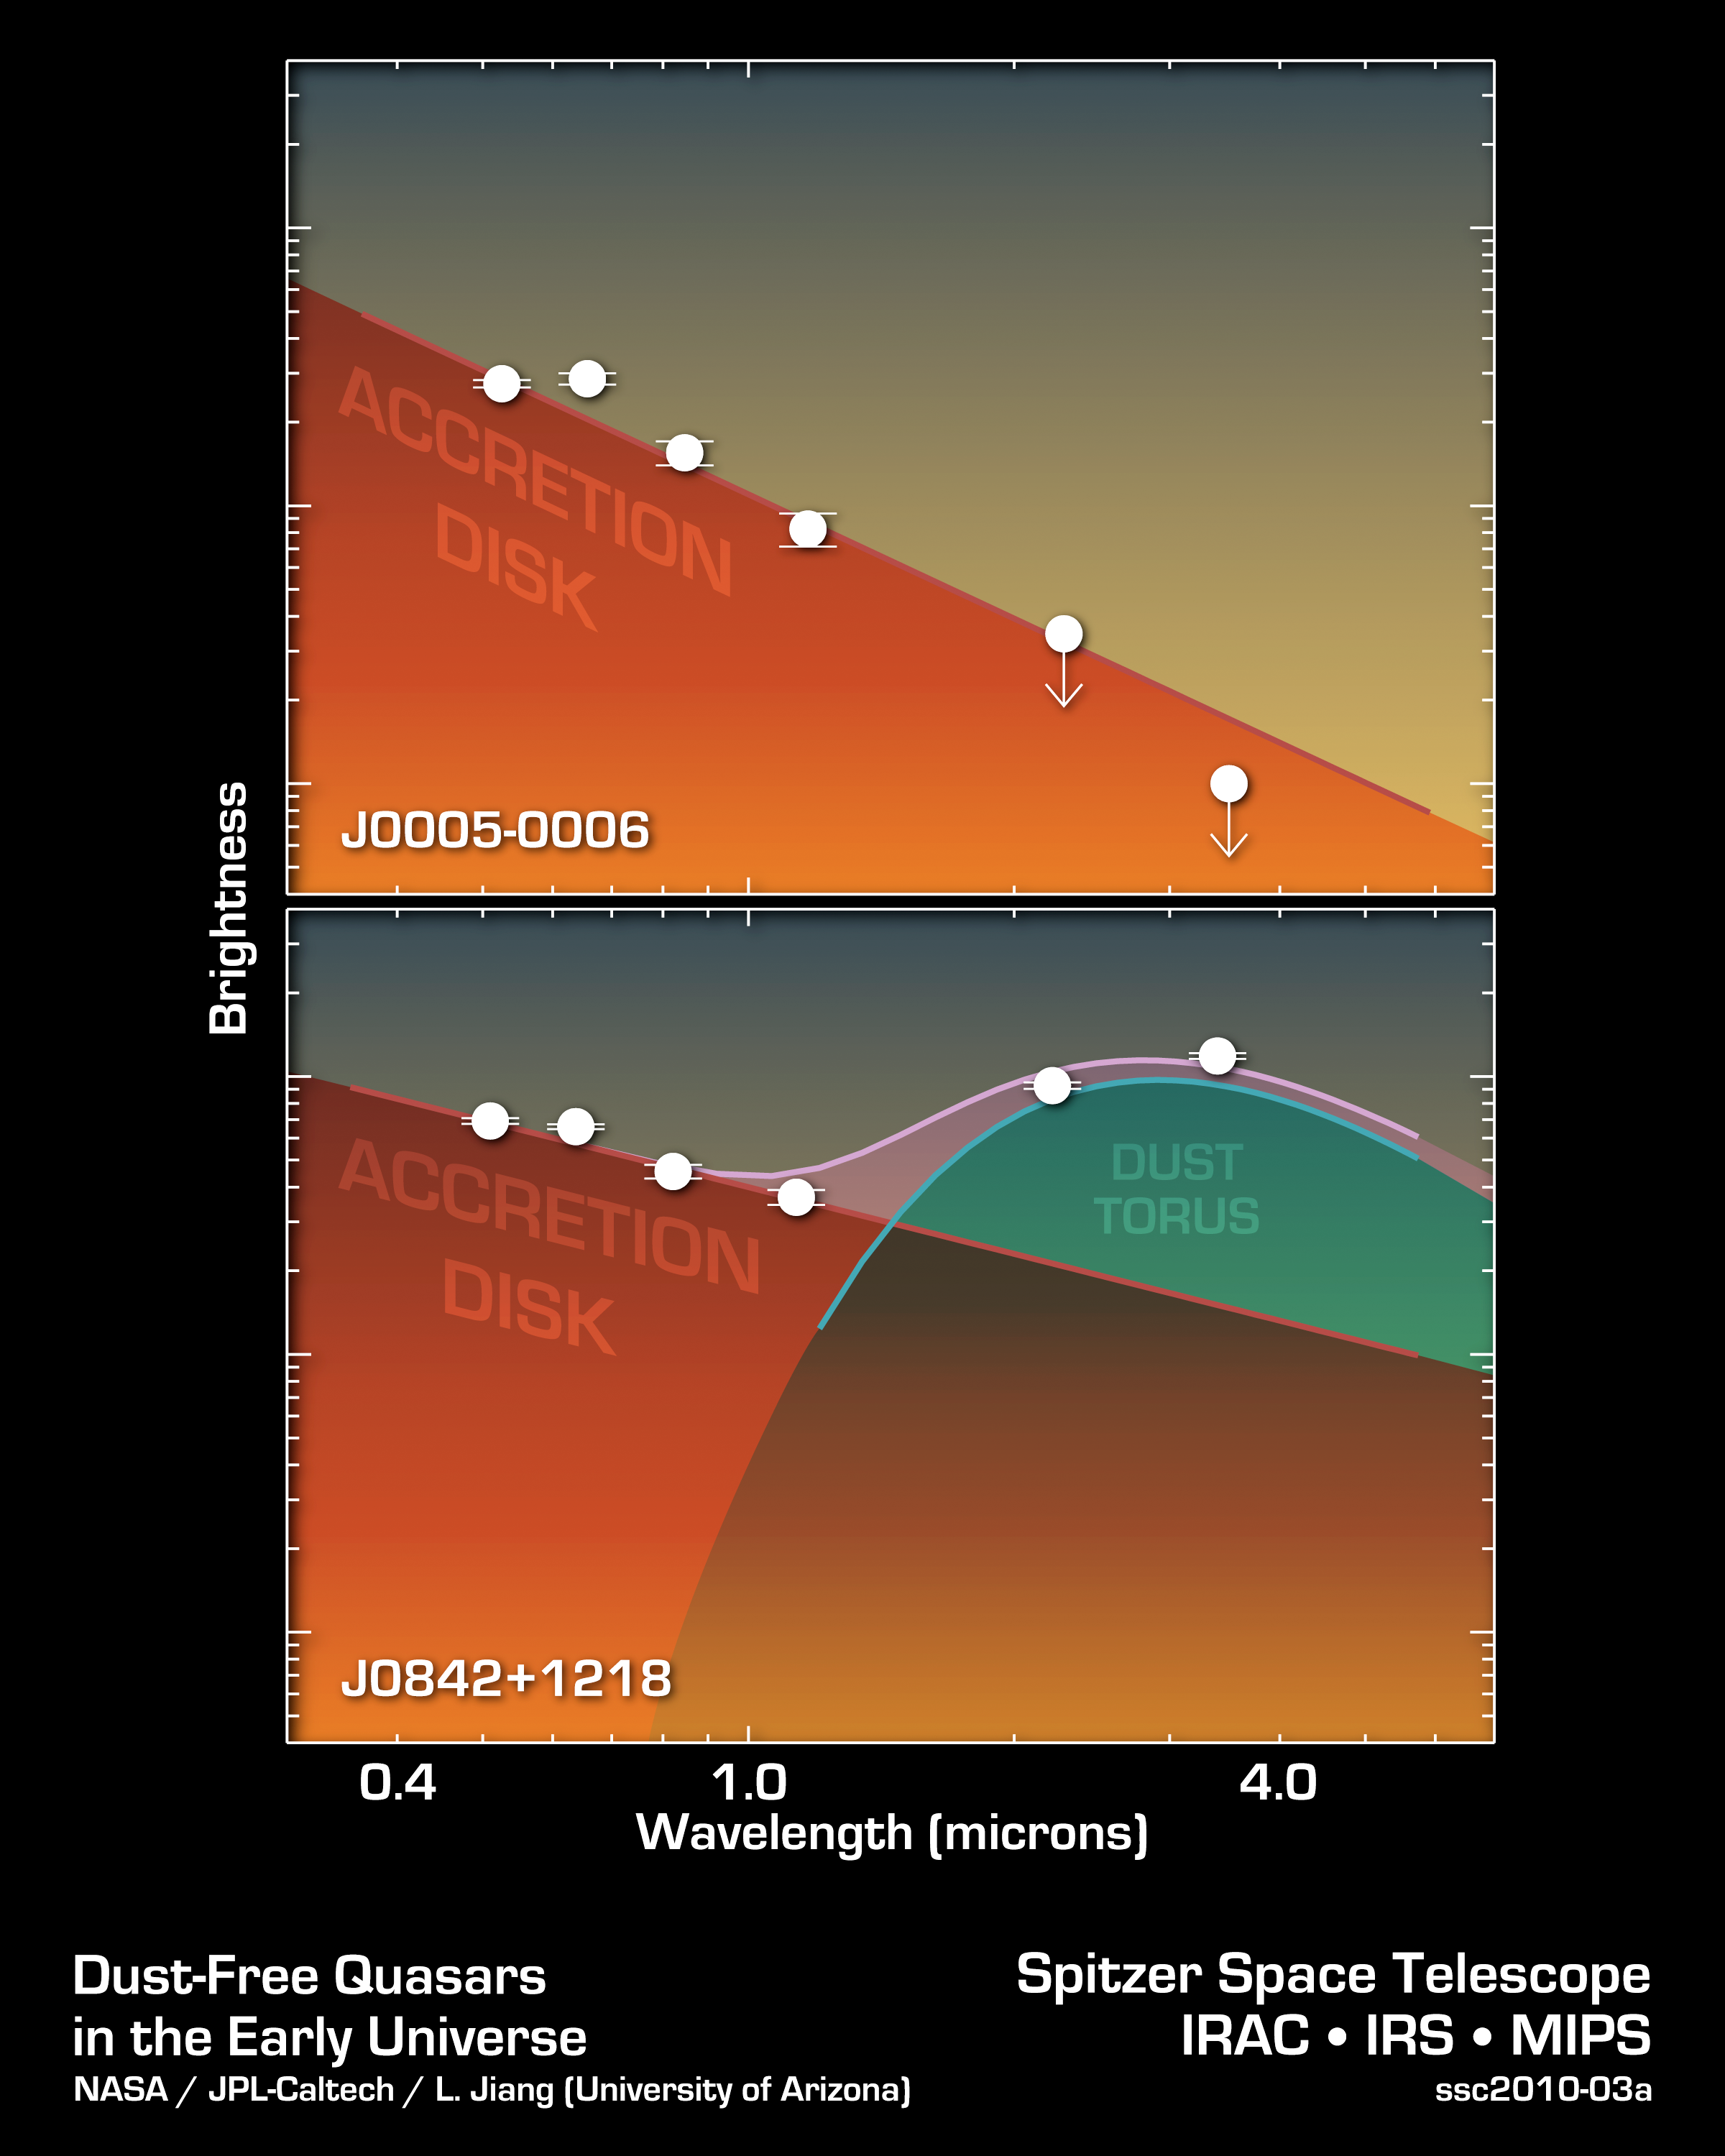

How to Spot a Primitive Black Hole

These two data plots from NASA’s Spitzer Space Telescope show a primitive supermassive black hole (top) compared to a typical one. As the data show, the typical supermassive black hole, called J0842+1218, exhibits the signs of a surrounding ring of dust, a feature that appears at longer wavelengths of infrared light. The primitive object, called J0005-0006, lacks a dusty torus.

These Spitzer data, along with other observations not shown here, led to the discovery of the two most primitive supermassive black holes known, J0005-0006 and J0303-0019. Both objects are about 13 billion light-years away.

Usually, a supermassive black hole is surrounded by an accretion disk, which itself is surrounded by a dark doughnut-like dusty structure called a dust torus. But for the primitive black holes, the dust tori are missing and only gas disks are observed. This is because the early universe was clean as a whistle. Enough time had not passed for molecules to clump together into dust particles. Some black holes forming during this era thus started out lacking dust. As they grew, gobbling up more and more mass, they are thought to have accumulated dusty rings.

Credit: NASA/JPL-Caltech/University of Arizona